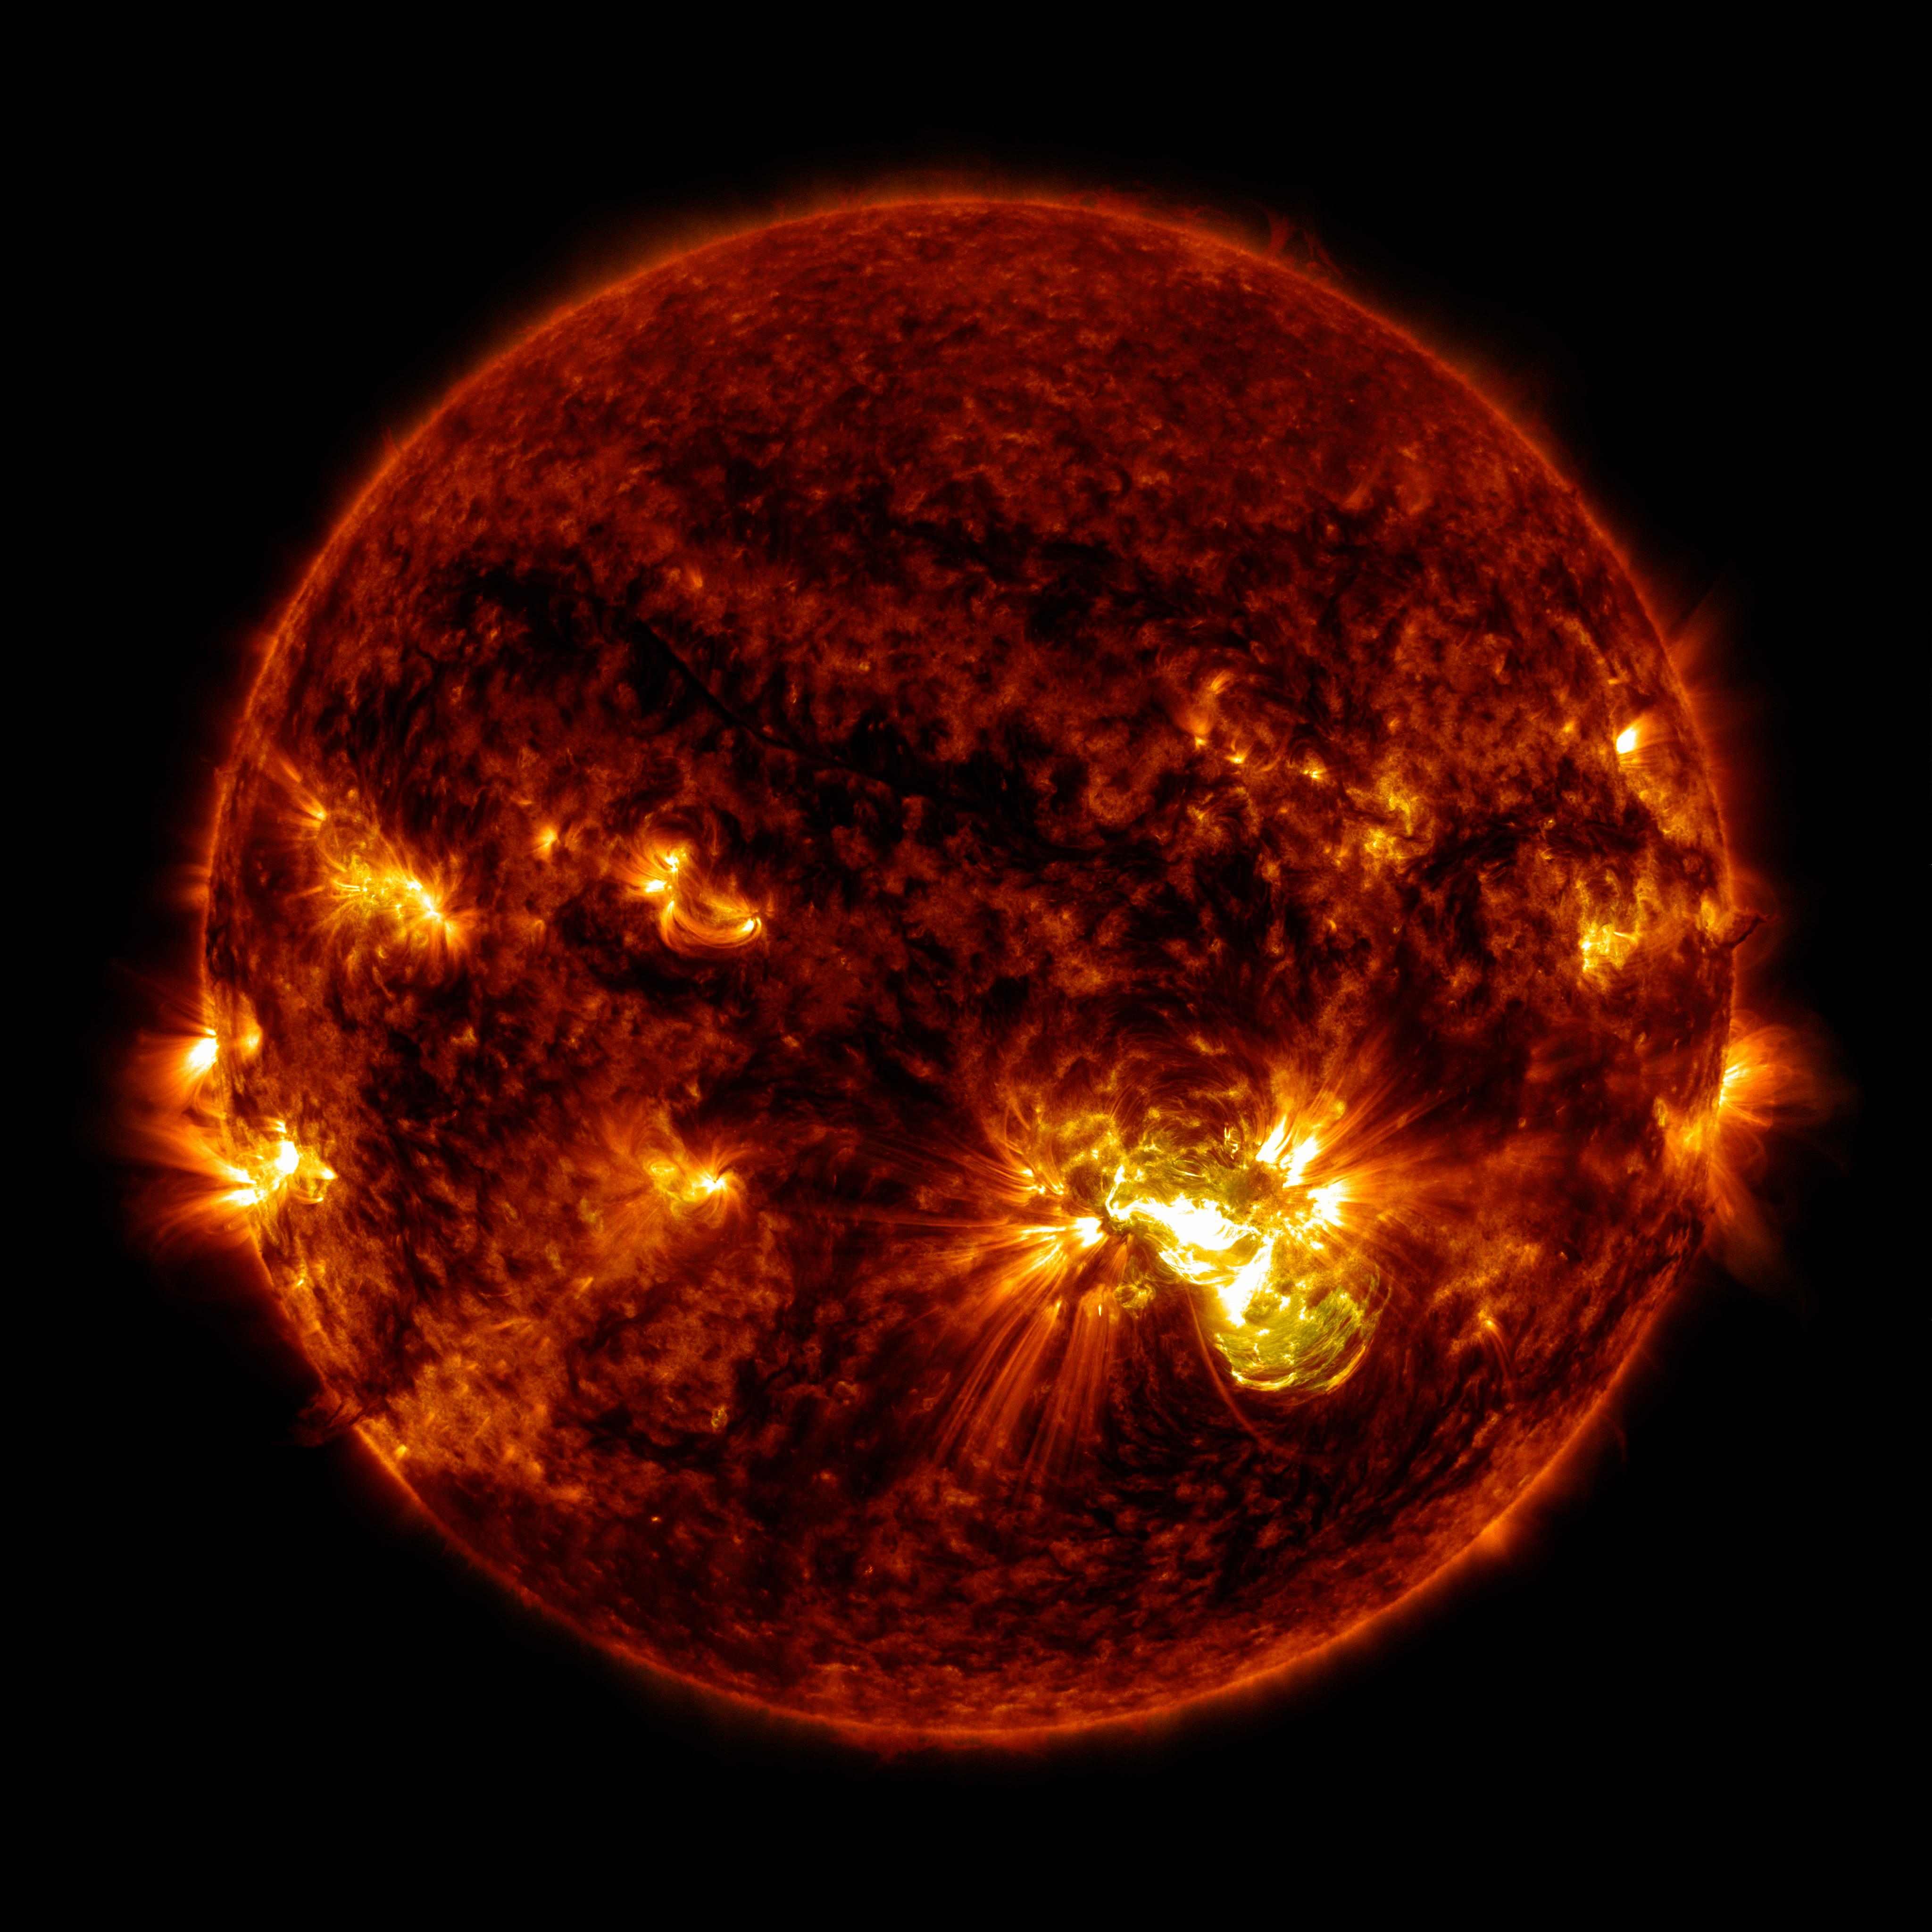

Giant Sunspot Erupts on October 24, 2014

Active region AR 12192 on the sun erupted with a strong flare on Oct. 24, 2014, as seen in the bright light of this image captured by NASA's Solar Dynamics Observatory. This image shows extreme ultraviolet light that highlights the hot solar material in the sun's atmosphere. More info: The sun emitted a significant solar flare, peaking at 5:40 p.m. EDT on Oct. 24, 2014. NASA's Solar Dynamics Observatory, which watches the sun constantly, captured images of the event. Solar flares are powerful bursts of radiation. Harmful radiation from a flare cannot pass through Earth's atmosphere to physically affect humans on the ground, however -- when intense enough -- they can disturb the atmosphere in the layer where GPS and communications signals travel. This flare is classified as an X3.1-class flare. X-class denotes the most intense flares, while the number provides more information about its strength. An X2 is twice as intense as an X1, an X3 is three times as intense, etc. The flare erupted from a particularly large active region -- labeled AR 12192 -- on the sun that is the largest in 24 years. This is the fourth substantial flare from this active region since Oct. 19. Credit: NASA's Goddard Space Flight Center

Credit: NASA/GSFC/SDO